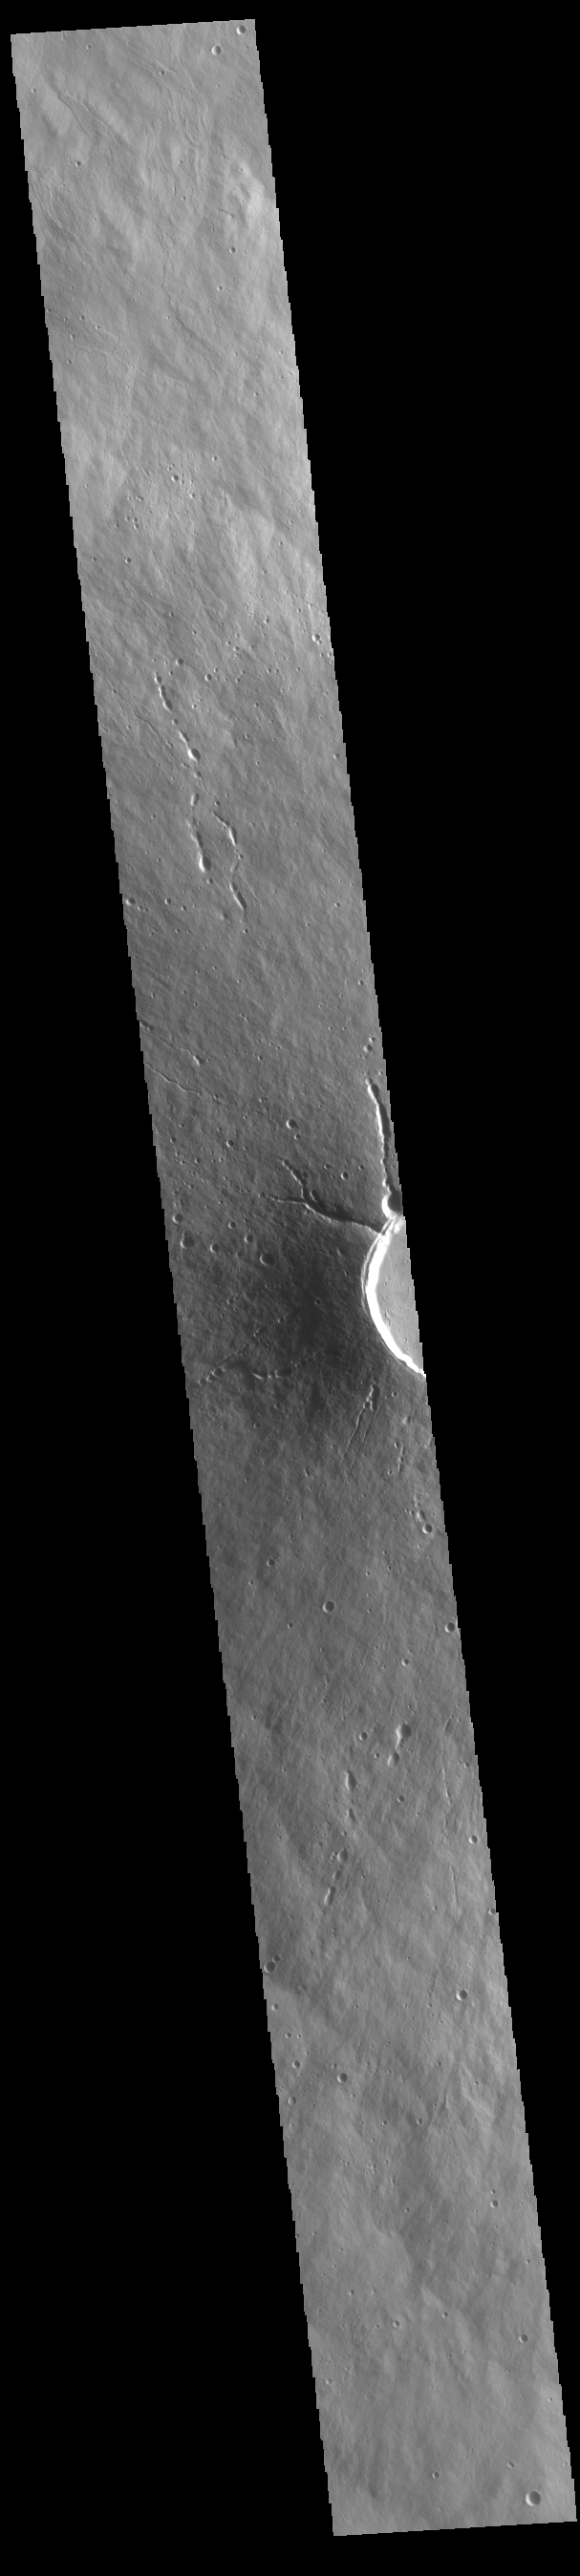

Elysium Mons

Today’s VIS image shows a cross section of Elysium Mons, including part of the summit caldera. Unlike the Tharsis volcanoes to east, there are very few identifiable lava flows on the flanks of the Elysium Mons. In profile the volcano looks like Mt. Fuji in Japan. Mt. Fuji is a stratovolcano. A stratovolcano, also known as a composite volcano, is a conical volcano built up by multiple layers of lava and ash erupting solely from the summit caldera. The Tharsis volcanoes are shield volcanoes, which will host flank eruptions, but rarely ash eruptions. Elysium Mons is 12.6km (7.8 miles) tall. For comparison, Mt. Fuji is 3.7 km (2.3 miles) tall.

Credit: NASA/JPL-Caltech/ASU